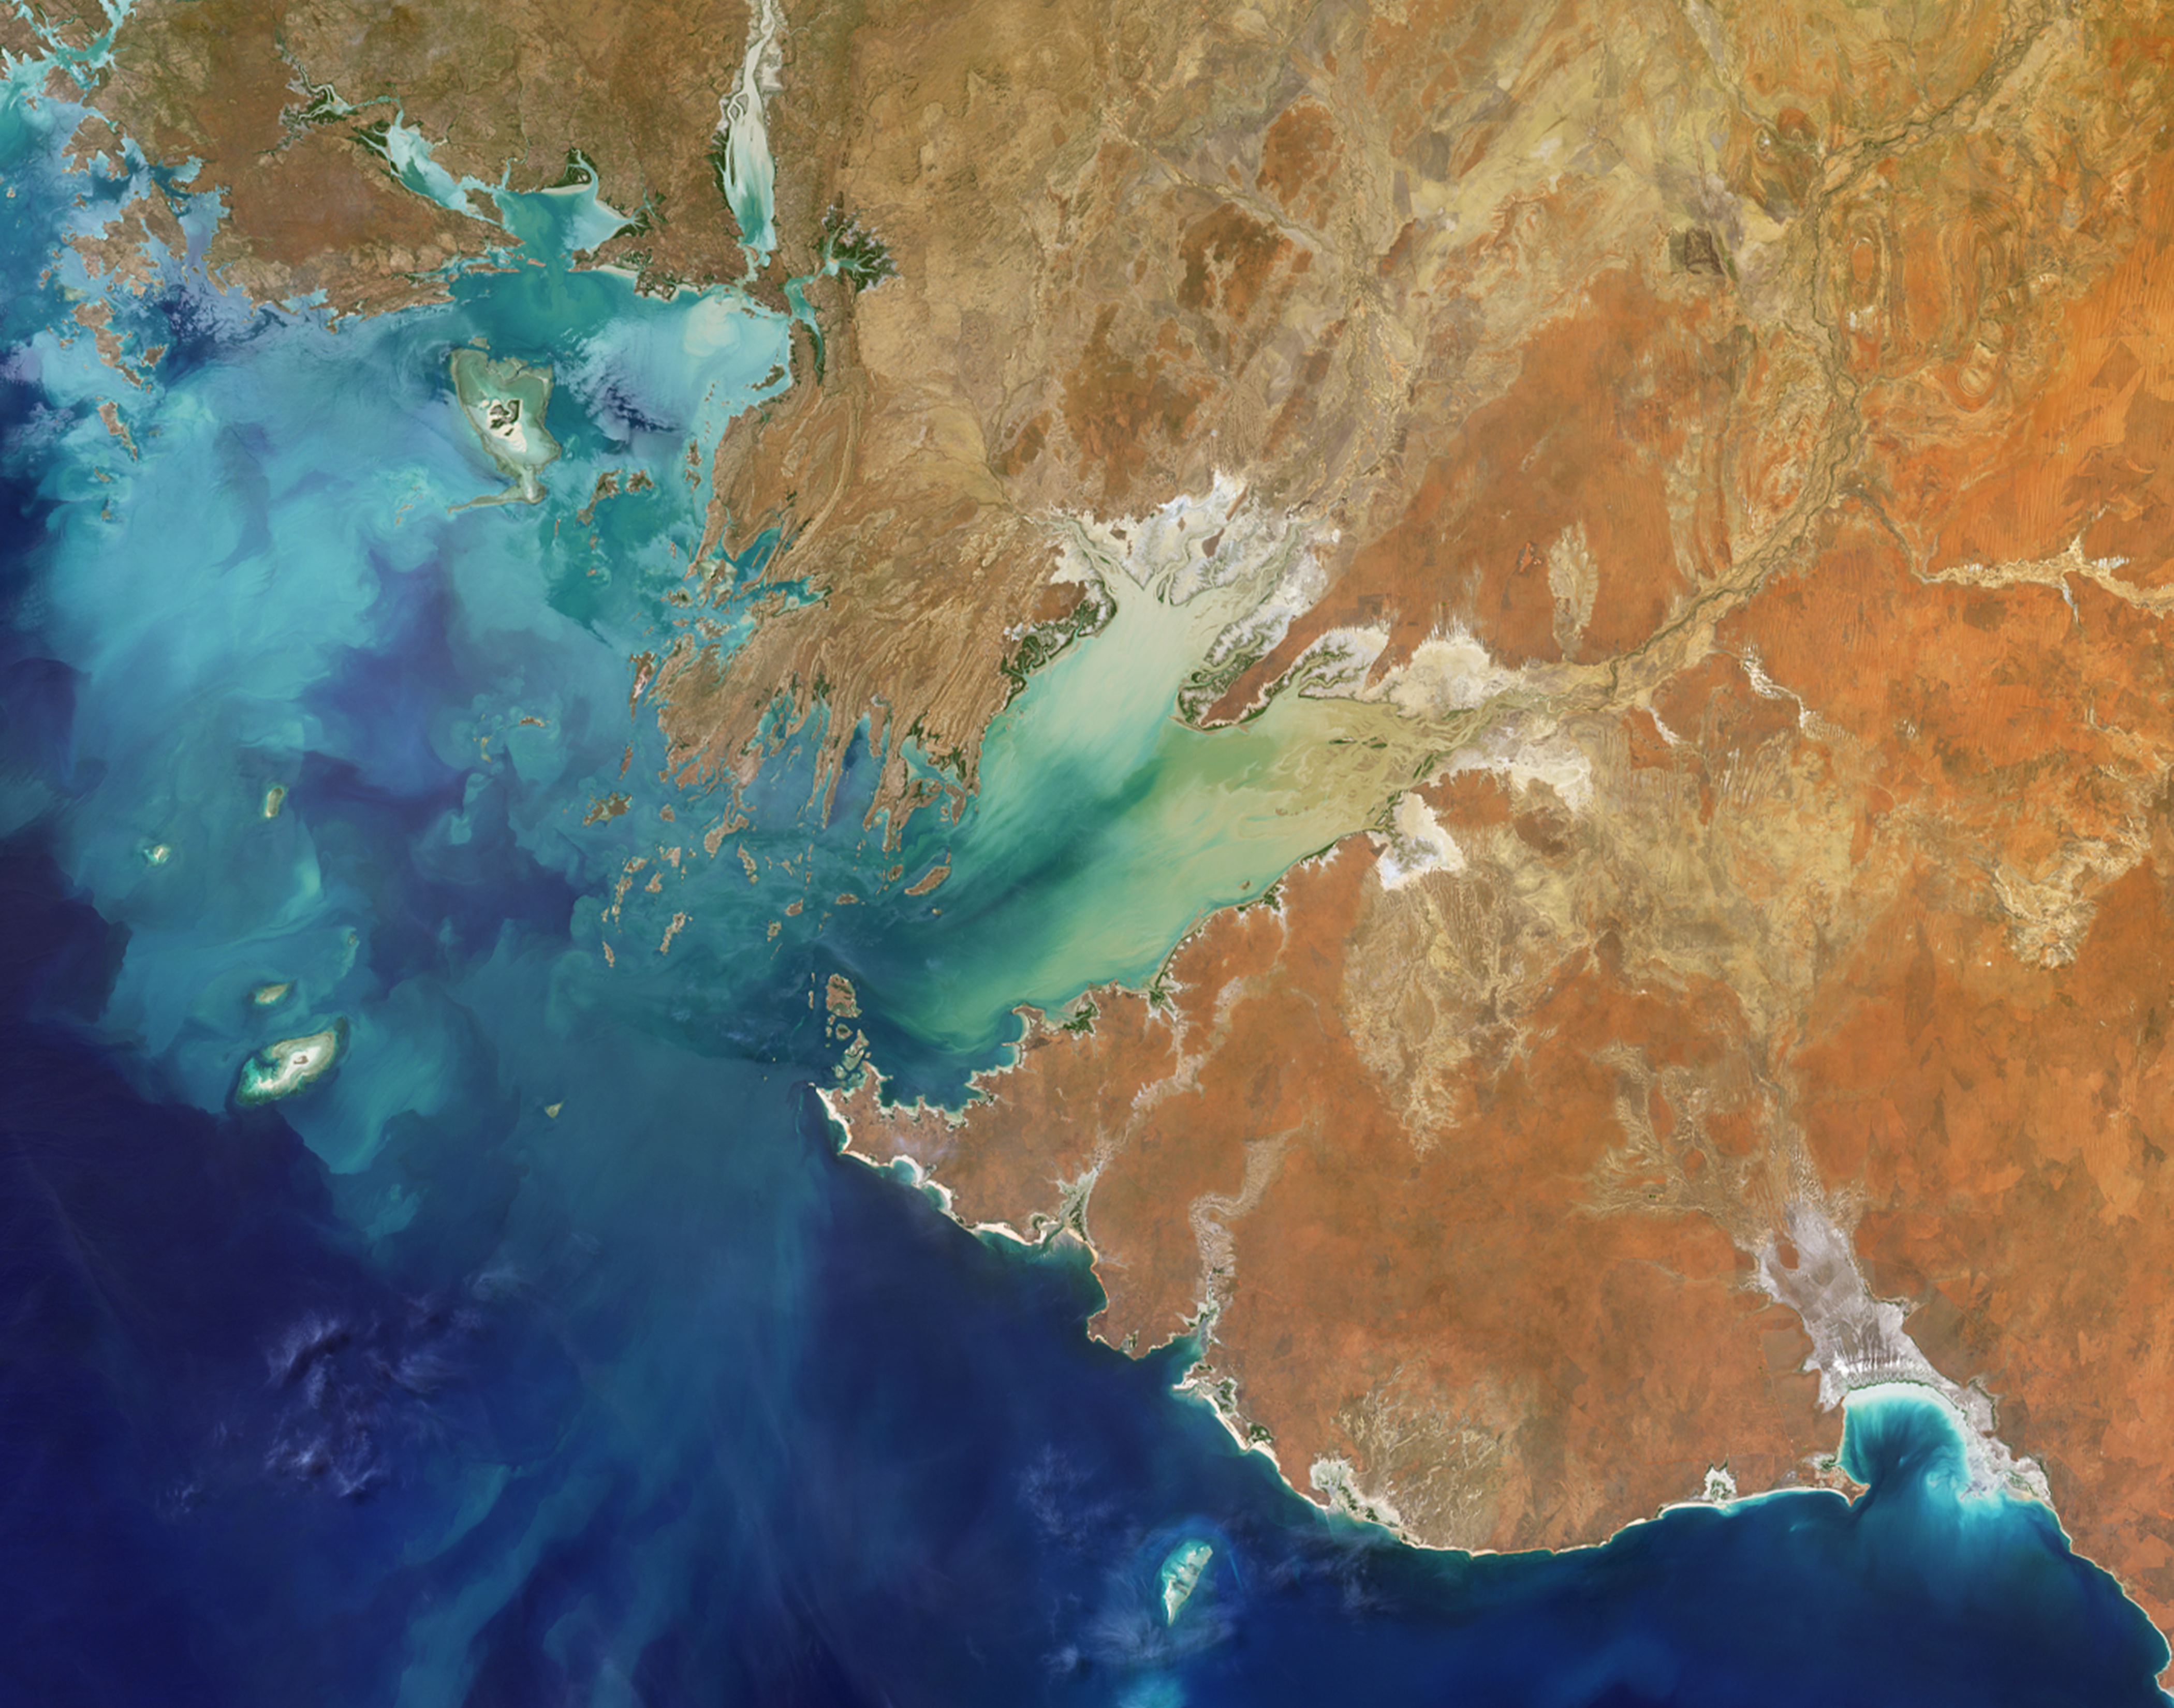

MISR Where on Earth …? MISR Mystery Image Quiz #29

Are you ready for a challenge? Become a geographical detective and solve the latest mystery quiz from NASA’s MISR Multi-angle Imaging SpectroRadiometer (MISR) instrument onboard the Terra satellite. Prize submissions for perfect scores accepted until Wednesday, June 28, at 4:00 p.m. PDT. Happy sleuthing!

Take the quiz here http://climate.nasa.gov/quizzes/misr_quiz_29.

MISR was built and is managed by NASA’s Jet Propulsion Laboratory, Pasadena, California, for NASA’s Science Mission Directorate, Washington, D.C. The Terra spacecraft is managed by NASA’s Goddard Space Flight Center, Greenbelt, Maryland. The MISR data were obtained from the NASA Langley Research Center Atmospheric Science Data Center, Hampton, Virginia. JPL is a division of Caltech in Pasadena.

Credit: NASA/GSFC/LaRC/JPL, MISR Team